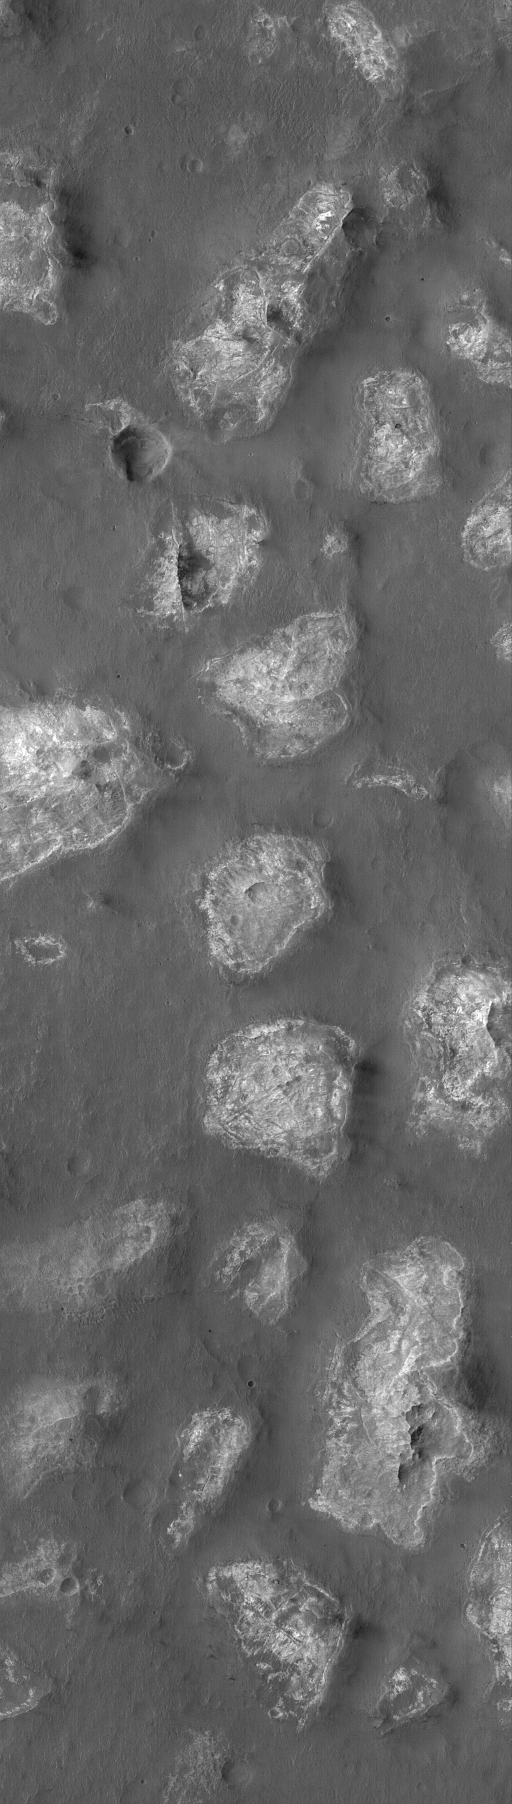

Ariadnes Colles

8 April 2004
The Ariadnes Colles is a cluster of light-toned knobs, mesas, and hills in Terra Cimmeria near 35°S, 188°W. This Mars Global Surveyor (MGS) Mars Orbiter Camera (MOC) image shows an example of these landforms. They might be the eroded remnants of material deposited in an extremely ancient impact basin. The image covers an area about 3 km (1.9 mi) across. Sunlight illuminates the scene from the upper left.

Credit: NASA/JPL/Malin Space Science Systems